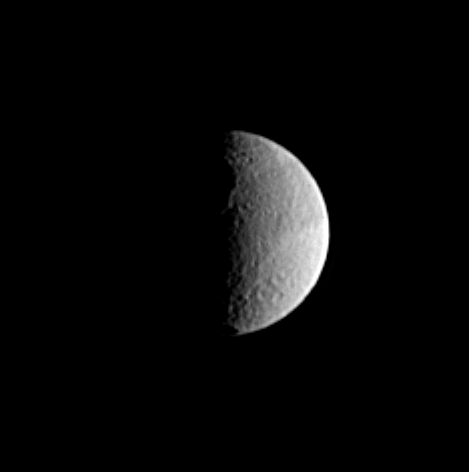

Dawn for Odysseus

The eastern rim of the large crater Odysseus is visible along the terminator in this image of Saturn’s moon Tethys. This enormous impact feature is the largest on Tethys, at approximately 450 kilometers (280 miles) across. The shadowy rim of another smaller crater can be seen at the bottom. Tethys is 1,060 kilometers (659 miles) across.

This Cassini view shows principally the leading hemisphere of Tethys. The image was taken in visible light with the Cassini spacecraft narrow angle camera on Dec. 18, 2004, at a distance of 1.7 million kilometers (1.1 million miles) from Tethys and at a Sun-Tethys-spacecraft, or phase, angle of 94 degrees. The image scale is about 10 kilometers (6 miles) per pixel. The image has been magnified by a factor of two and contrast enhanced to aid visibility.

The Cassini-Huygens mission is a cooperative project of NASA, the European Space Agency and the Italian Space Agency. The Jet Propulsion Laboratory, a division of the California Institute of Technology in Pasadena, manages the mission for NASA’s Science Mission Directorate, Washington, D.C. The Cassini orbiter and its two onboard cameras were designed, developed and assembled at JPL. The imaging team is based at the Space Science Institute, Boulder, Colo.

Credit: NASA/JPL/Space Science Institute